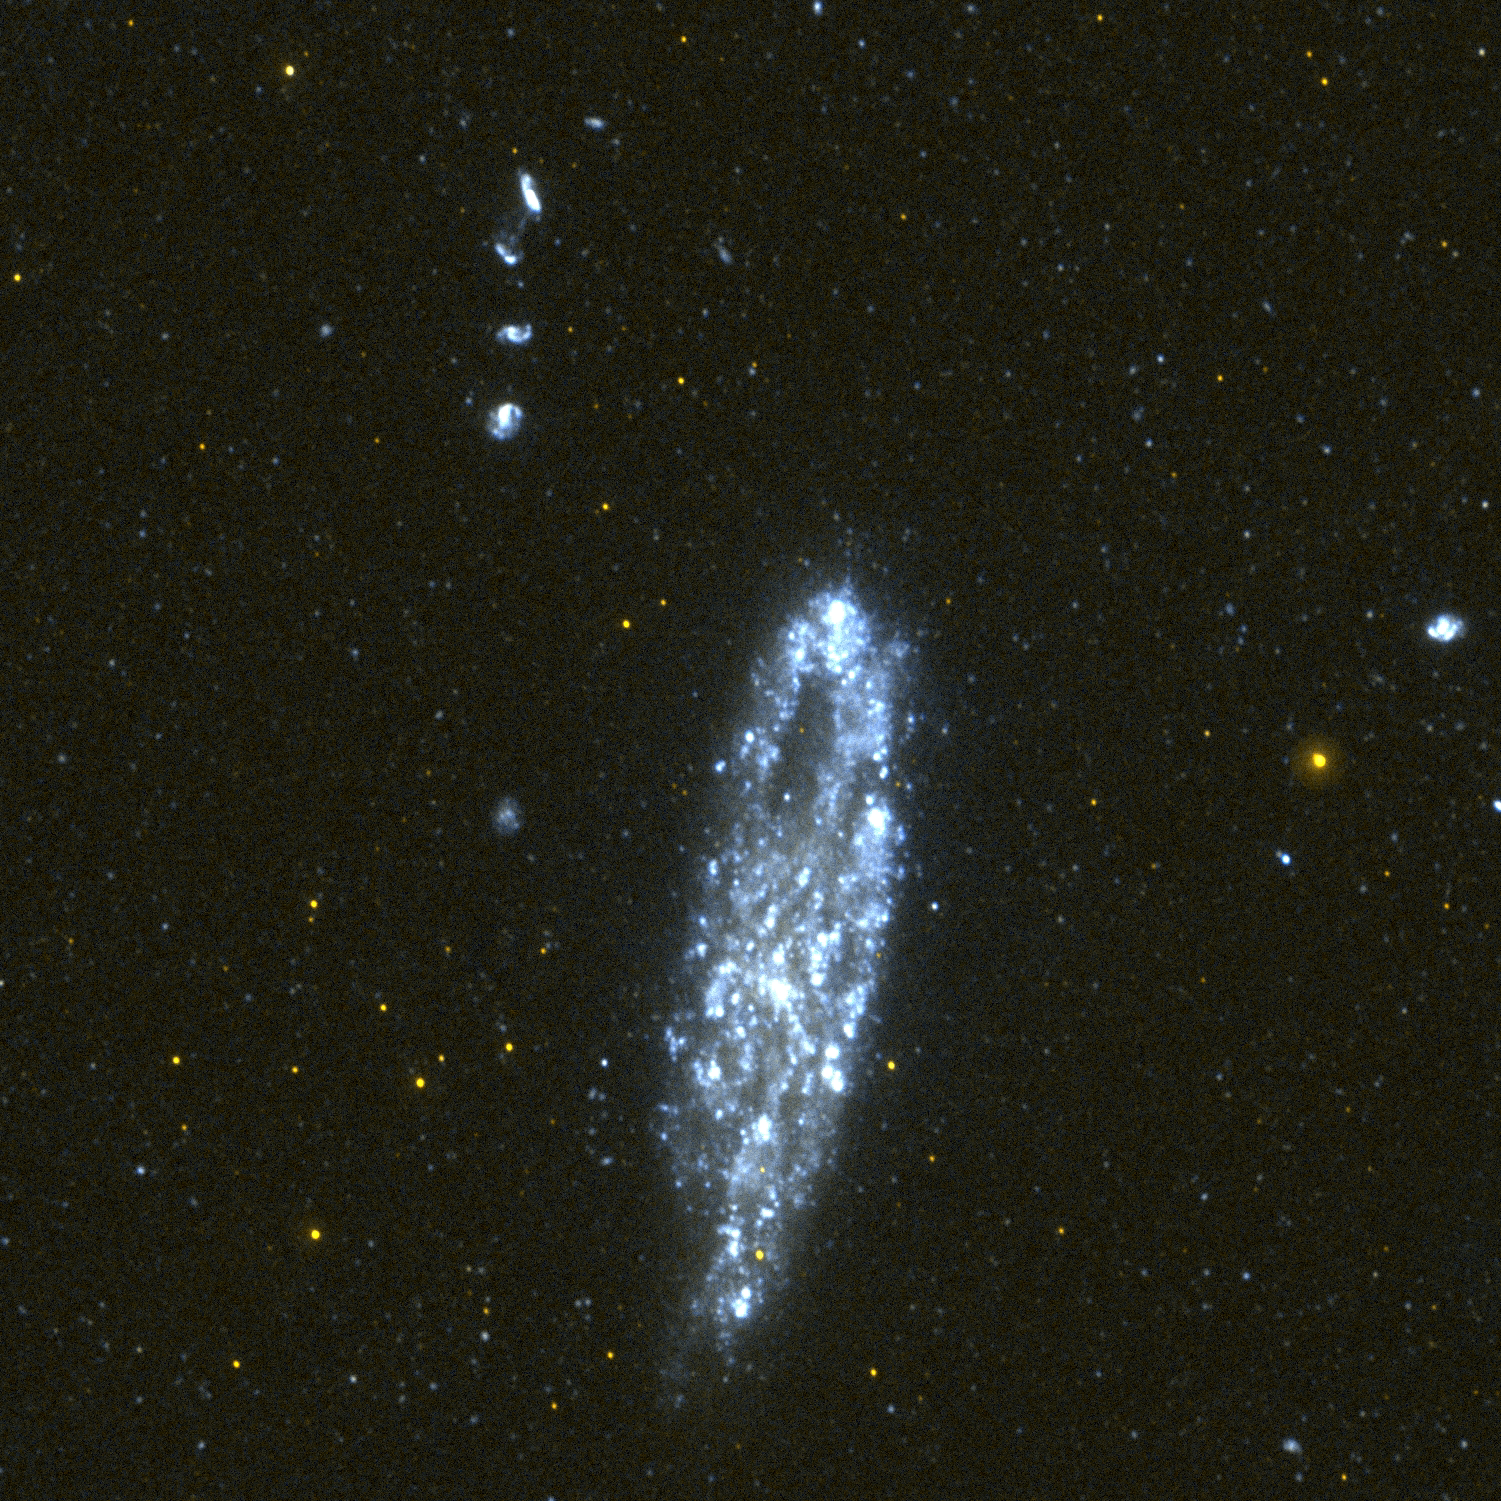

Galaxy NGC 247

This image of the dwarf spiral galaxy NGC 247 was taken by Galaxy Evolution Explorer on October 13, 2003, in a single orbit exposure of 1600 seconds. The region that looks like a “hole” in the upper part of the galaxy is a location with a deficit of gas and therefore a lower star formation rate and ultraviolet brightness. Optical images of this galaxy show a bright star on the southern edge. This star is faint and red in the Galaxy Evolution Explorer ultraviolet image, revealing that it is a foreground star in our Milky Way galaxy. The string of background galaxies to the North-East (upper left) of NGC 247 is 355 million light years from our Milky Way galaxy whereas NGC 247 is a mere 9 million light years away. The faint blue light that can be seen in the Galaxy Evolution Explorer image of the upper two of these background galaxies may indicate that they are in the process of merging together.

Credit: NASA/JPL/California Institute of Technology